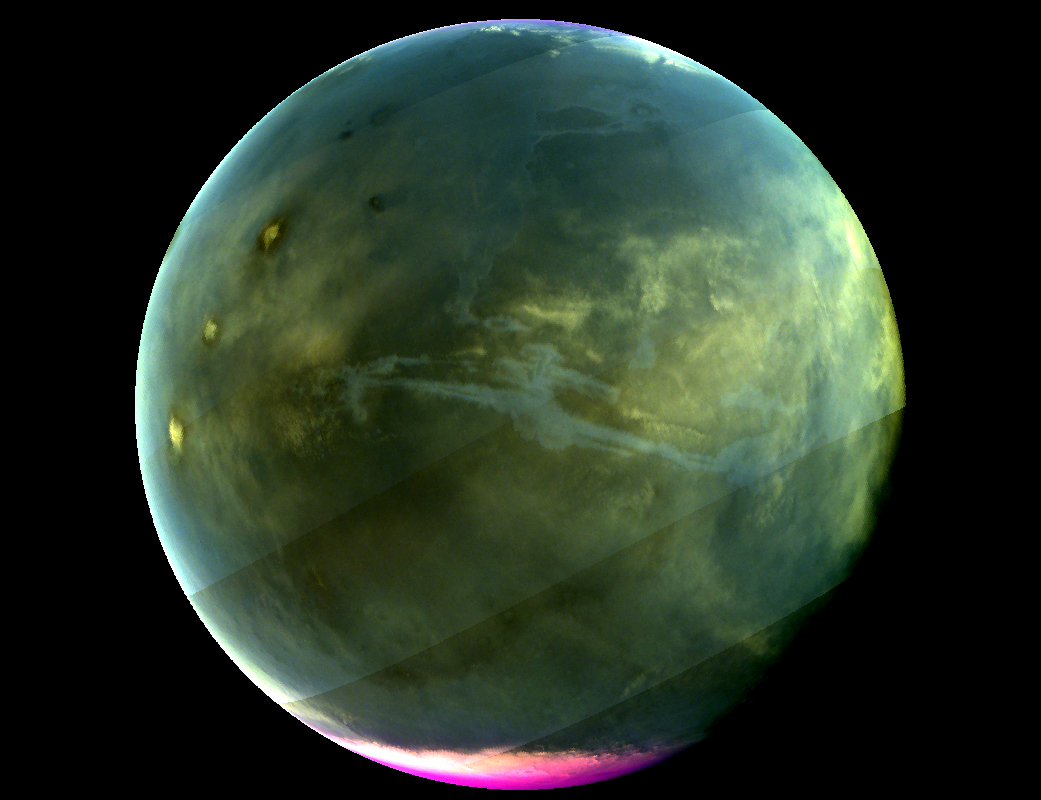

NASA’S MAVEN Spacecraft Celebrates One Mars Year of Science

Caption: MAVEN's Imaging UltraViolet Spectrograph obtained this image of Mars on July 13, 2016, when the planet appeared nearly full when viewed from the highest altitudes in the MAVEN orbit. The ultraviolet colors of the planet have been rendered in false color, to show what we would see with ultraviolet-sensitive eyes. The ultraviolet (UV) view gives several new perspectives on Mars. Valles Marineris, a two-thousand-mile canyon system, appears prominently across the middle of the image as a blue gash. The deep canyon appears blue due to the scattering of ultraviolet light by the atmosphere, so strong that we cannot make out the bottom of the canyon. The greenish cast of the planet as a whole is a combination of the reflection of the surface plus the atmospheric scattering. The three tall Tharsis volcanoes appear near the left edge, dotted by white clouds forming as the winds flow over them. Bright white polar caps appear at both poles, typical for this season, in which there is a transition from southern-hemisphere winter to summer. The magenta-colored region visible at the south pole shows where ozone is absorbing ultraviolet light — the same property of ozone that protects life on Earth from harmful UV radiation. While ozone tends to be destroyed by chemical processes in the winter on Earth, different atmospheric chemistry at Mars caused it to build up in the winter there. A hint of ozone is also visible near the north pole; more will accumulate there as winter is coming. IUVS obtains images of Mars every orbit when the sunlit portion of the planet is visible from high altitude. Read more: go.nasa.gov/2d9aU1N Today, NASA’s Mars Atmosphere and Volatile EvolutioN (MAVEN) mission completed one Mars year of science observations. One Mars year is just under two Earth years. MAVEN launched on Nov. 18, 2013, and went into orbit around Mars on Sept. 21, 2014. During its time at Mars, MAVEN has answered many questions about the Red Planet. “Taken together, the MAVEN results tell us that loss of gas from the atmosphere to space has been the major force behind the climate having changed from a warm, wet environment to the cold, dry one that we see today,” said Bruce Jakosky, MAVEN principal investigator, from the University of Colorado in Boulder. NASA recently declared that MAVEN had achieved mission success during its primary mission. Mission success means that the spacecraft operated as intended, made the expected science measurements, and achieved its proposed science objectives.

Credit: NASA/Goddard/University of Colorado/LASP